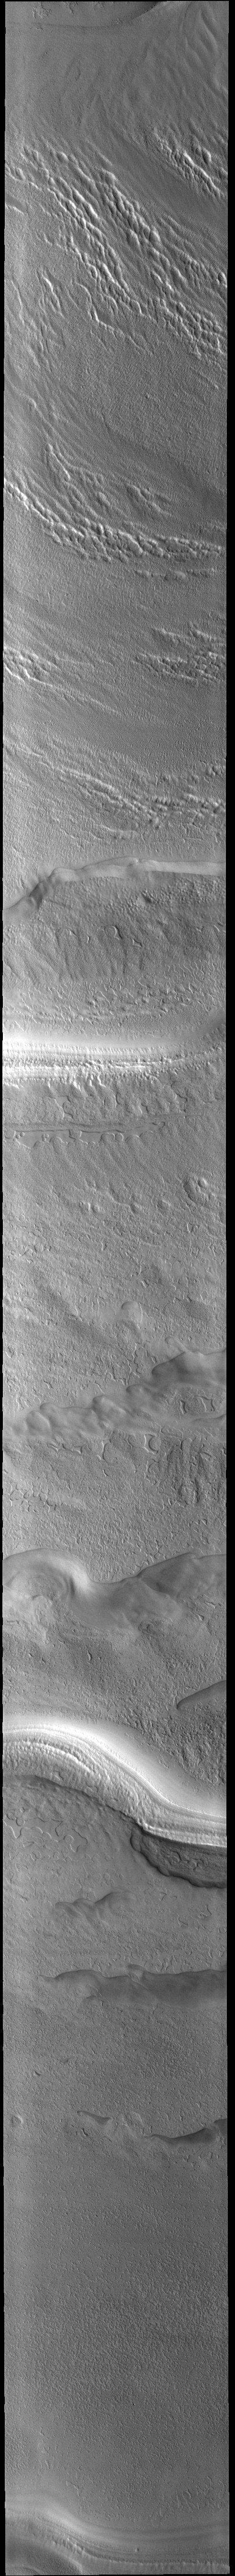

South Polar Ice

Today’s VIS image shows part of the south polar cap. This image was taken at the start of southern summer, and the surface frost has sublimated away. The cap was created over millions of years with deposition of ice and dust during different seasons, creating layers. The ice surface contains several different textures which can be seen in this image. The south polar cap is called Australe Planum.

Credit: NASA/JPL-Caltech/ASU